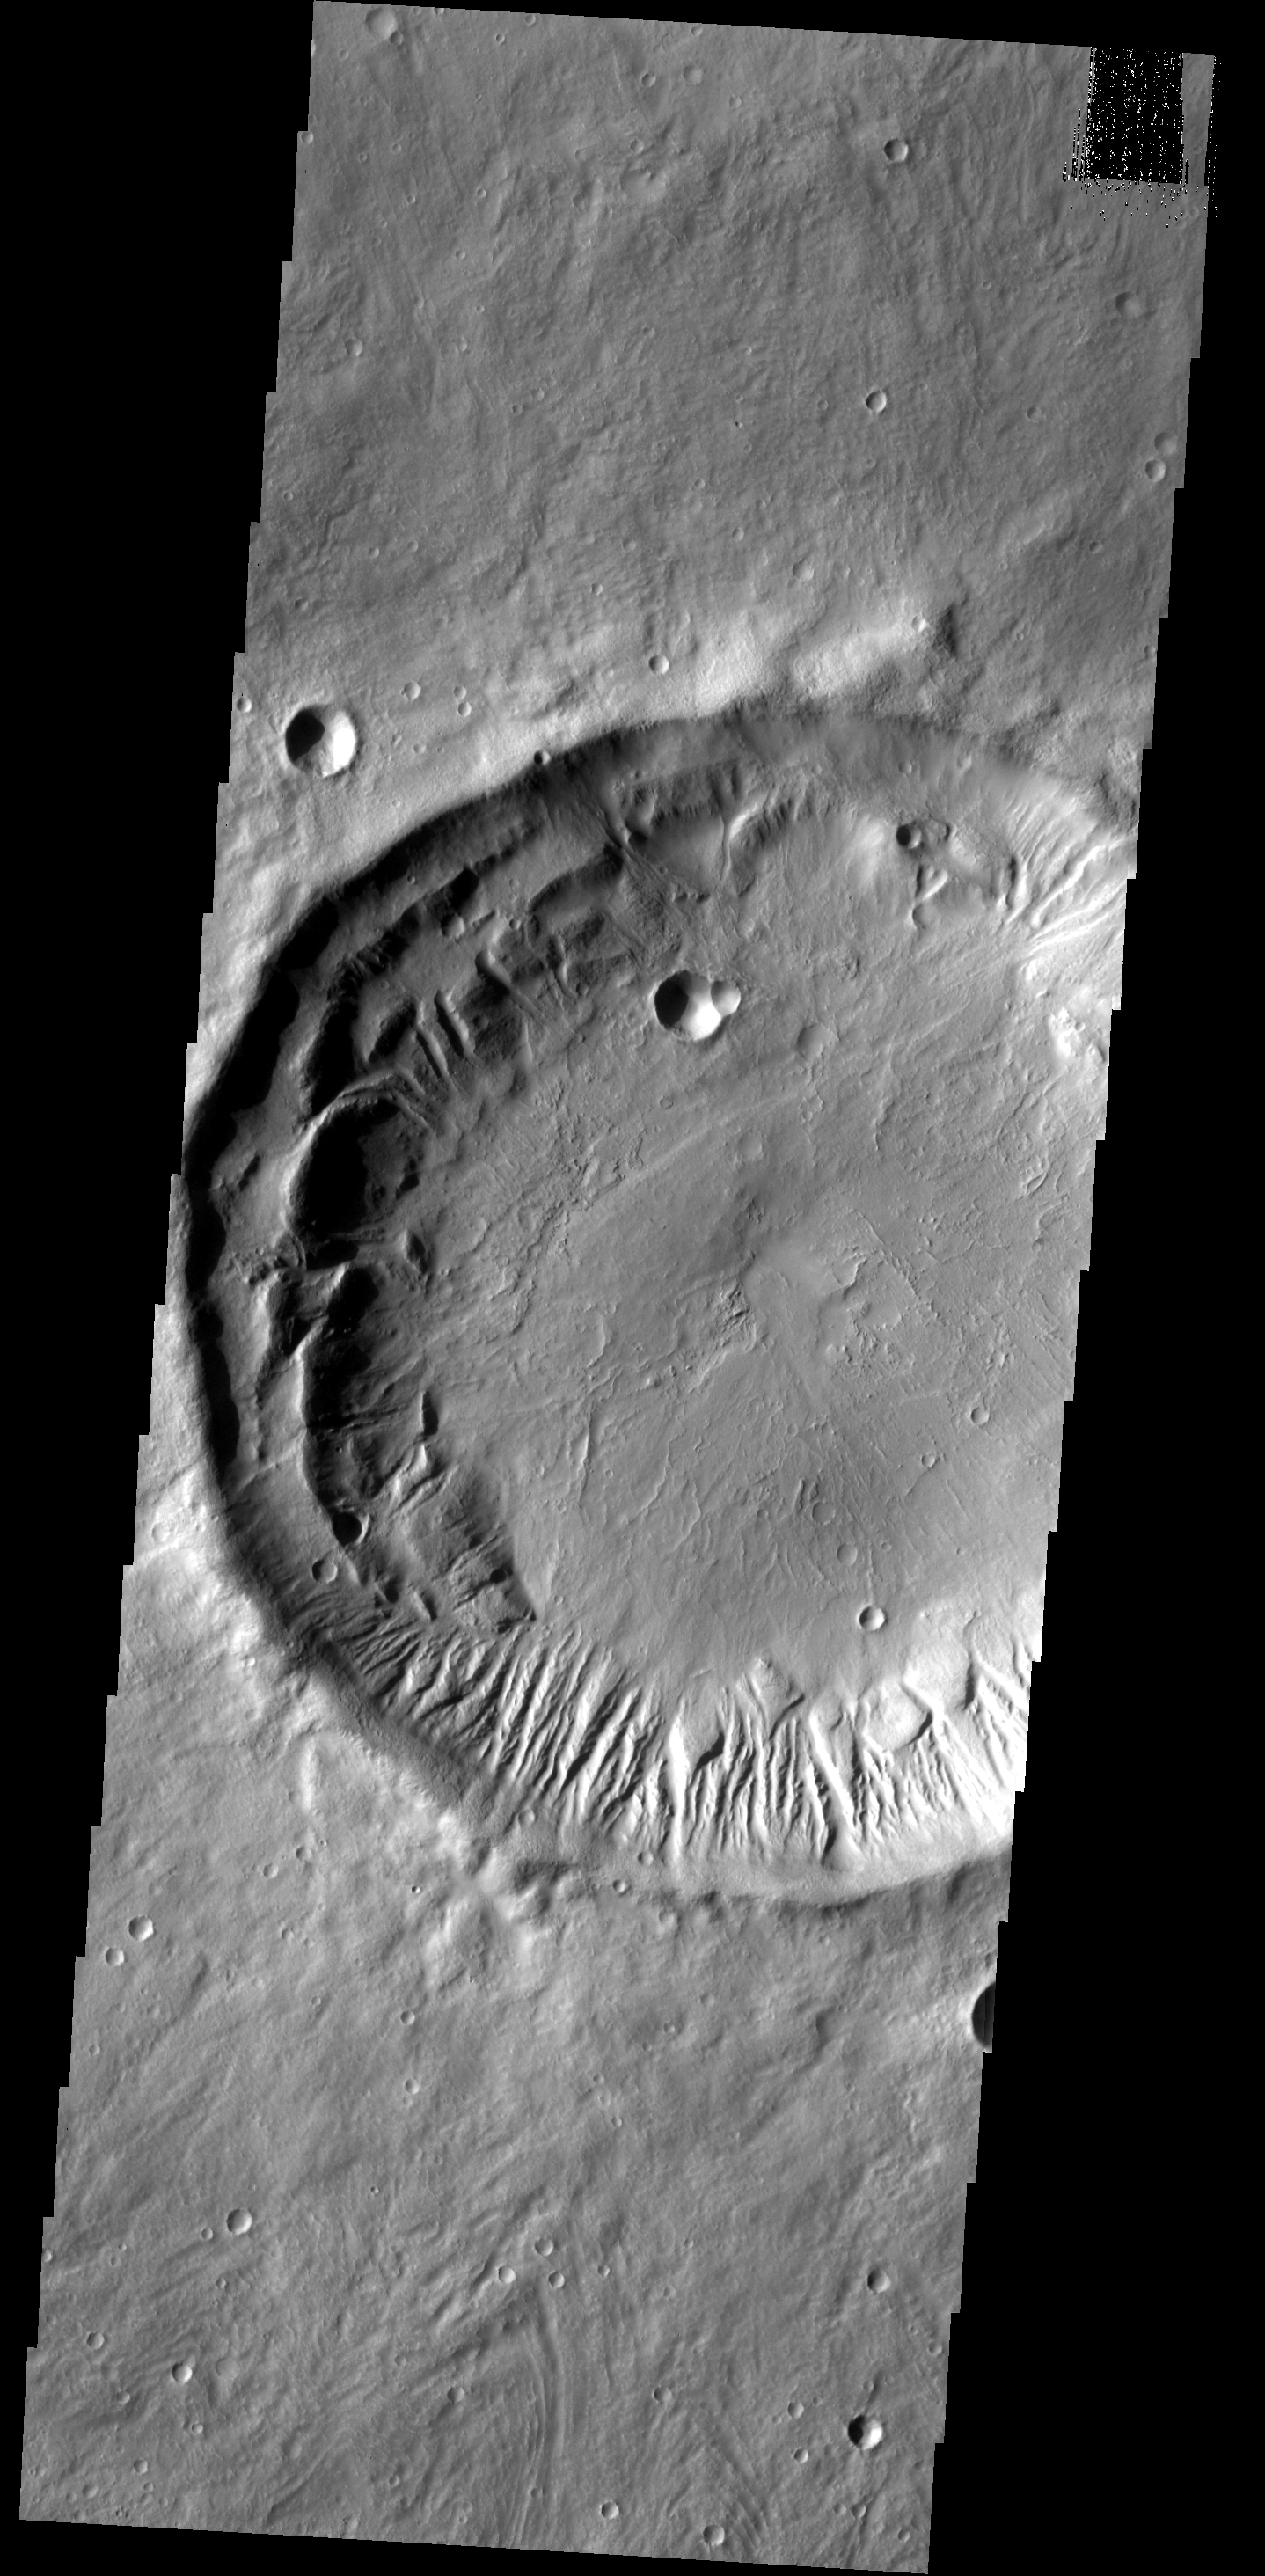

Gullies

This rim of this unnamed crater in Tempe Terra has been modified by the formation of numerous gullies.

Image information: VIS instrument. Latitude 36.3N, Longitude 292.8E. 19 meter/pixel resolution.

Please see the THEMIS Data Citation Note for details on crediting THEMIS images.

Note: this THEMIS visual image has not been radiometrically nor geometrically calibrated for this preliminary release. An empirical correction has been performed to remove instrumental effects. A linear shift has been applied in the cross-track and down-track direction to approximate spacecraft and planetary motion. Fully calibrated and geometrically projected images will be released through the Planetary Data System in accordance with Project policies at a later time.

NASA’s Jet Propulsion Laboratory manages the 2001 Mars Odyssey mission for NASA’s Office of Space Science, Washington, D.C. The Thermal Emission Imaging System (THEMIS) was developed by Arizona State University, Tempe, in collaboration with Raytheon Santa Barbara Remote Sensing. The THEMIS investigation is led by Dr. Philip Christensen at Arizona State University. Lockheed Martin Astronautics, Denver, is the prime contractor for the Odyssey project, and developed and built the orbiter. Mission operations are conducted jointly from Lockheed Martin and from JPL, a division of the California Institute of Technology in Pasadena.

Credit: NASA/JPL/ASU